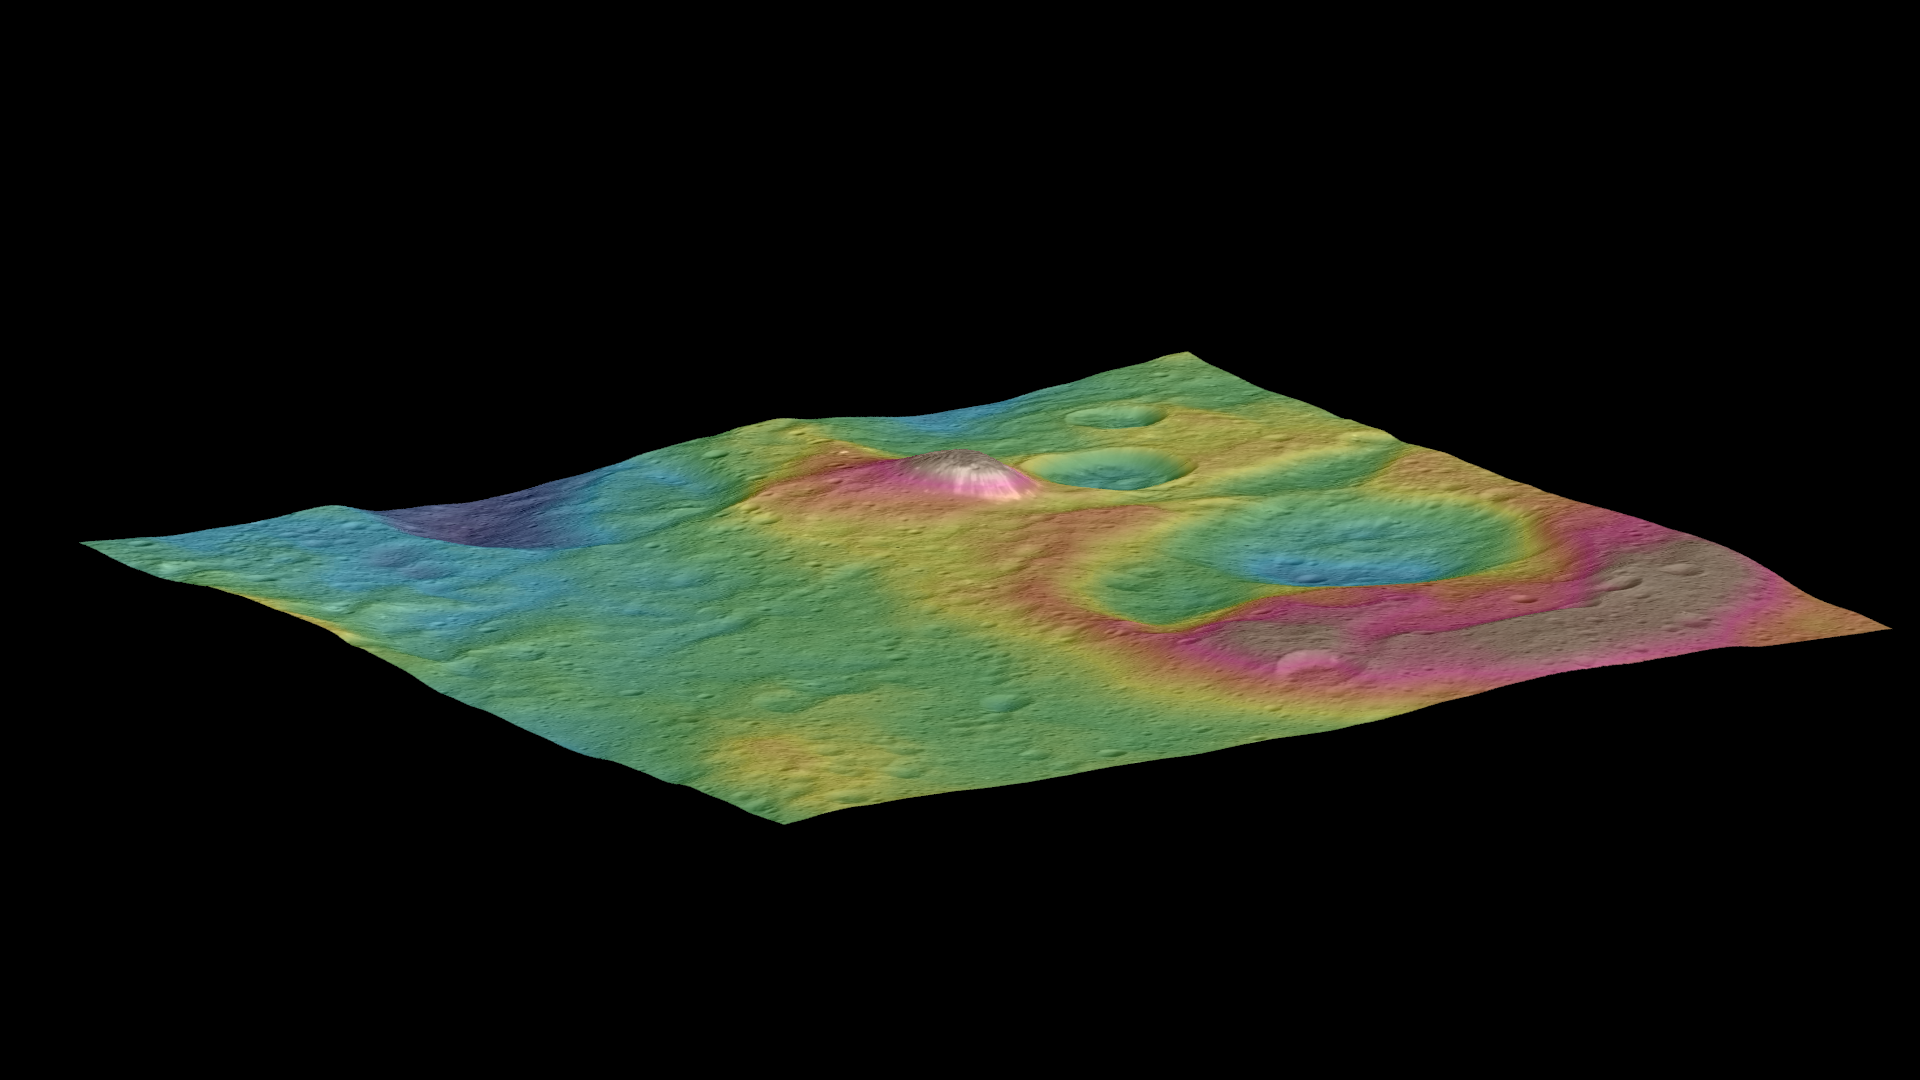

Topographic View of Ceres Mountain

This view, made using images taken by NASA’s Dawn spacecraft, features a tall conical mountain on Ceres.

Elevations span a range of about 5 miles (8 kilometers) from the lowest places in this region to the highest terrains. Blue represents the lowest elevation, and brown is the highest. The white streaks seen running down the side of the mountain are especially bright parts of the surface.

The image was generated using two components: images of the surface taken during Dawn’s High Altitude Mapping Orbit (HAMO) phase, where it viewed the surface at a resolution of about 450 feet (140 meters) per pixel, and a shape model generated using images taken at varying sun and viewing angles during Dawn’s lower-resolution Survey phase. The image of the region is color-coded according to elevation, and then draped over the shape model to give this view.

Dawn’s mission is managed by JPL for NASA’s Science Mission Directorate in Washington. Dawn is a project of the directorate’s Discovery Program, managed by NASA’s Marshall Space Flight Center in Huntsville, Alabama. UCLA is responsible for overall Dawn mission science. Orbital ATK, Inc., in Dulles, Virginia, designed and built the spacecraft. The German Aerospace Center, the Max Planck Institute for Solar System Research, the Italian Space Agency and the Italian National Astrophysical Institute are international partners on the mission team.

Credit: NASA/JPL-Caltech/UCLA/MPS/DLR/IDA/PSI